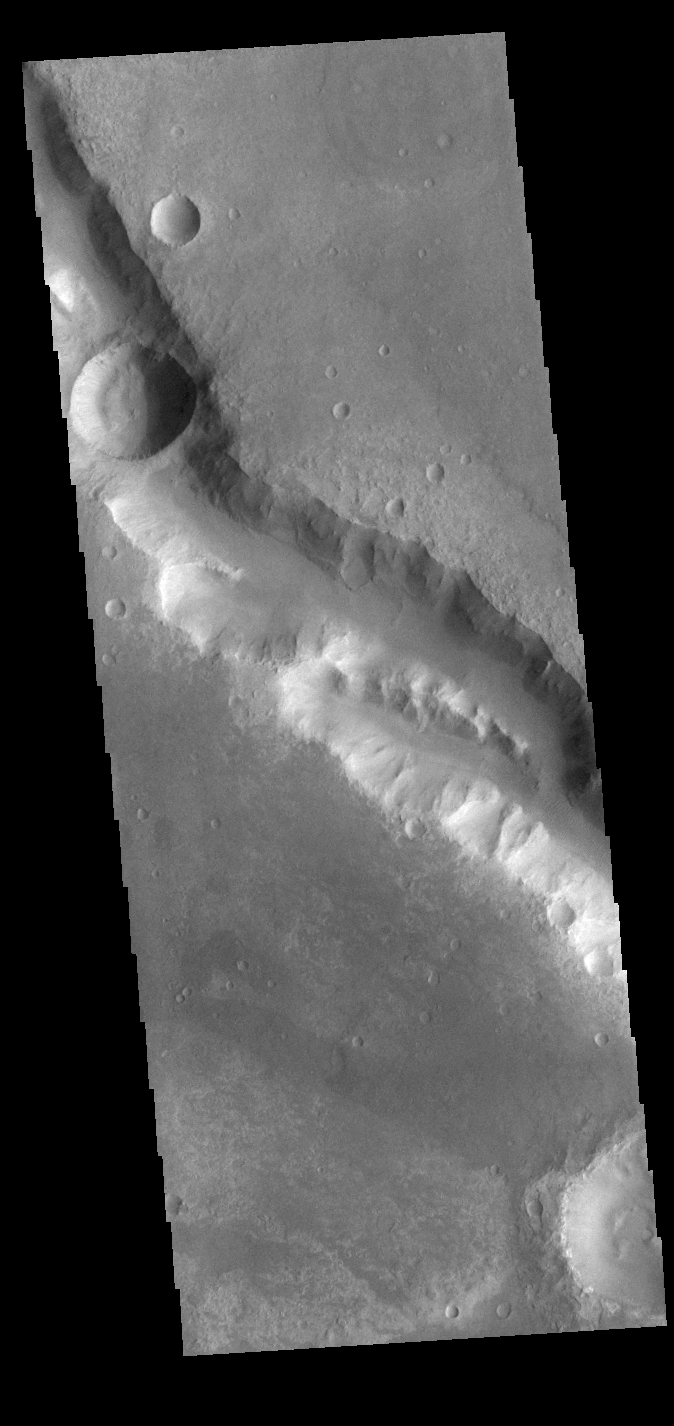

Her Desher Vallis

This VIS image shows a section of Her Desher Vallis. This channel is located in Noachis Terra. Her Desher is the Egyptian word for Mars.

Credit: NASA/JPL-Caltech/ASU